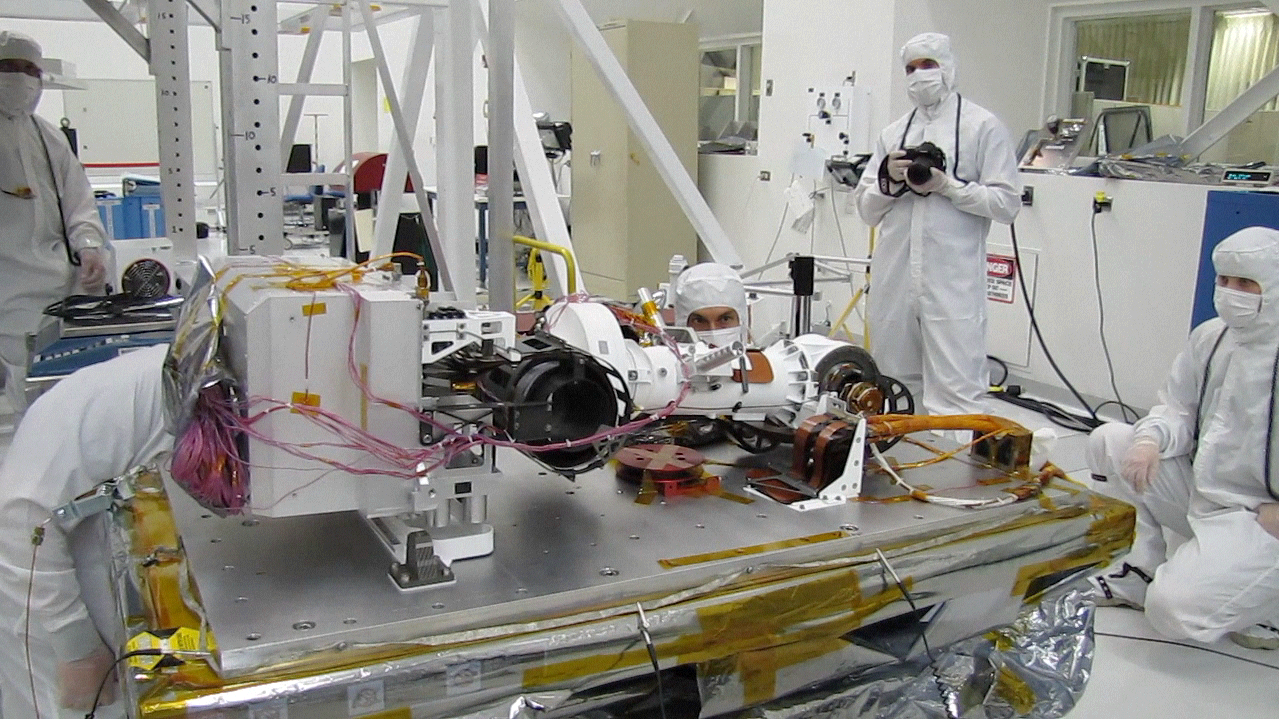

Curiosity Pre-Launch Mast Test – August 07, 2012

This video shows the mast of NASA’s Curiosity rover deploying in a pre-launch test.

Credit: NASA/JPL-Caltech